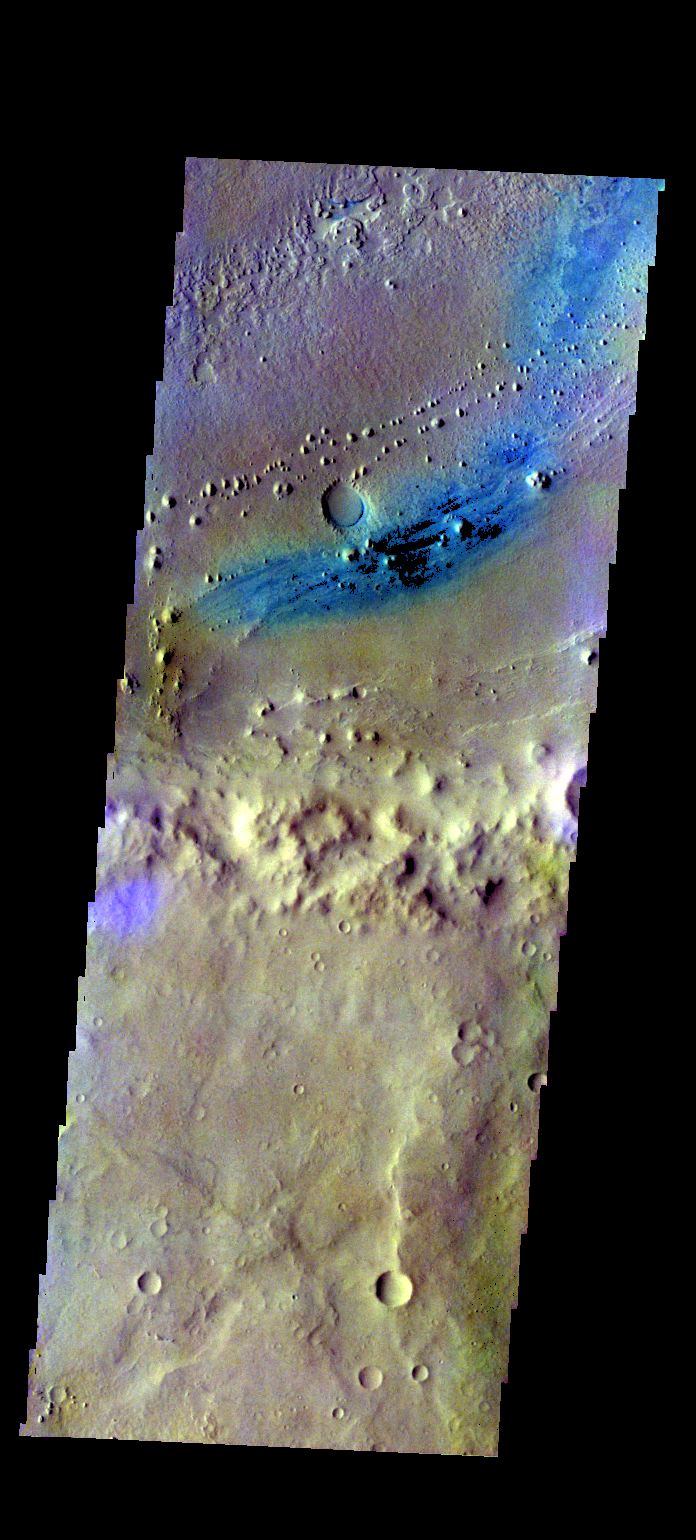

Vernal Crater Floor – False Color

The THEMIS VIS camera contains 5 filters. The data from different filters can be combined in multiple ways to create a false color image. These false color images may reveal subtle variations of the surface not easily identified in a single band image. Today’s false color image shows part of the floor of Vernal Crater. Dark blue in this band configuration often indicates sand or basaltic materials.

Credit: NASA/JPL-Caltech/ASU